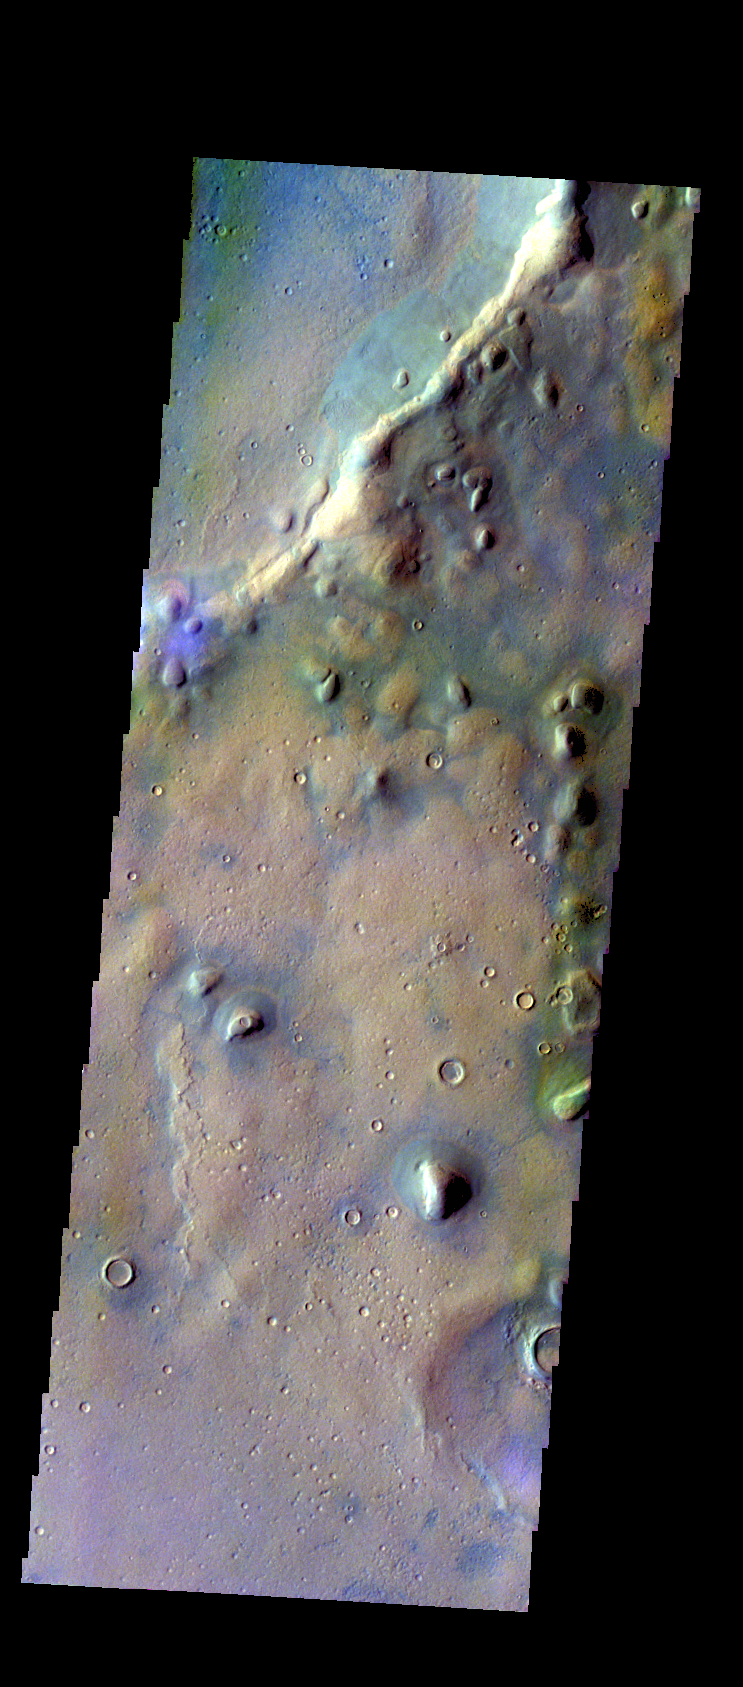

Tyndall Crater – False Color

The THEMIS VIS camera contains 5 filters. The data from different filters can be combined in multiple ways to create a false color image. These false color images may reveal subtle variations of the surface not easily identified in a single band image. Today’s false color image shows part of the rim of Tyndall Crater. Tyndall Crater is located in Arcadia Plainitia. An interesting part of this image is that the blueish material in the crater near the rim is not the same blueish color as the blueish material found in the depressions outside the crater.

Credit: NASA/JPL-Caltech/ASU